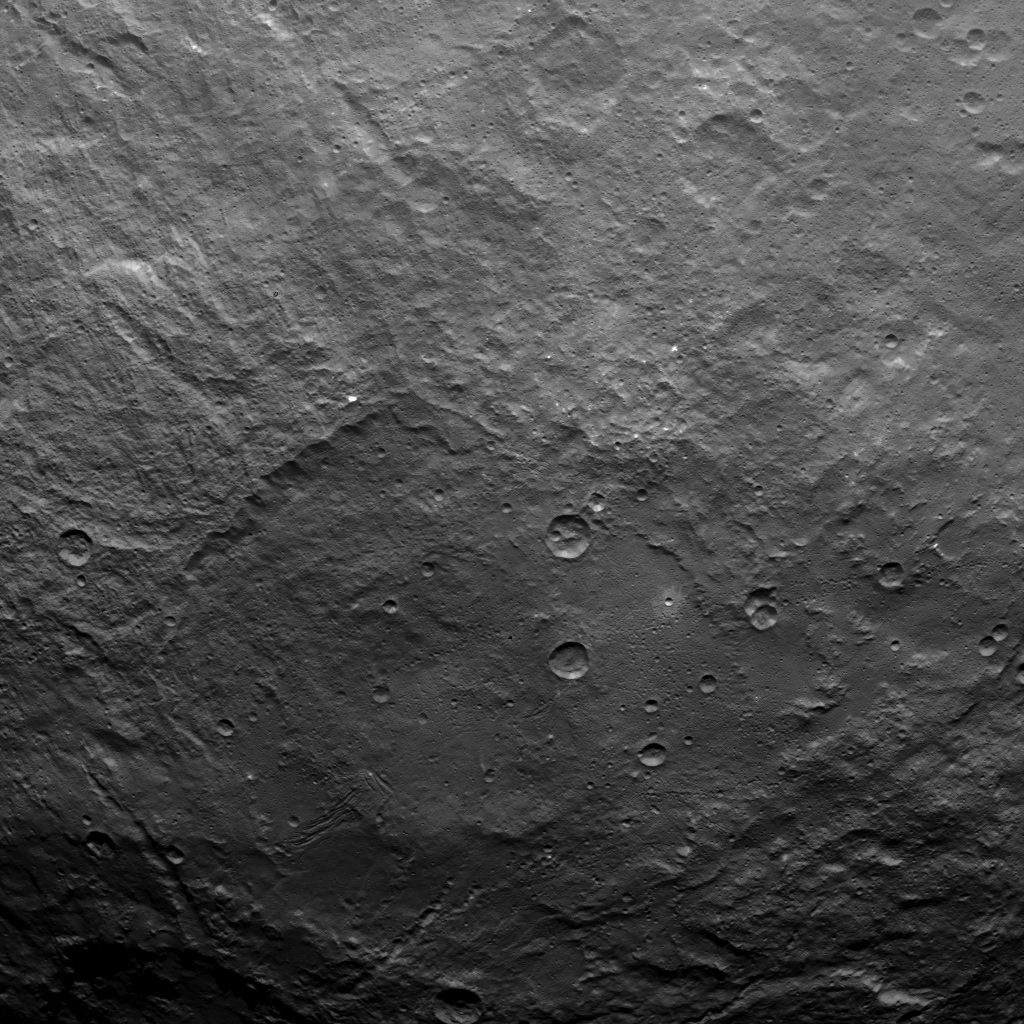

Dawn Survey Orbit Image 31

This image, taken by NASA’s Dawn spacecraft, shows dwarf planet Ceres from an altitude of 2,700 miles (4,400 kilometers). The image, with a resolution of 1,400 feet (410 meters) per pixel, was taken on June 25, 2015.

Dawn’s mission is managed by JPL for NASA’s Science Mission Directorate in Washington. Dawn is a project of the directorate’s Discovery Program, managed by NASA’s Marshall Space Flight Center in Huntsville, Alabama. UCLA is responsible for overall Dawn mission science. Orbital ATK, Inc., in Dulles, Virginia, designed and built the spacecraft. The German Aerospace Center, the Max Planck Institute for Solar System Research, the Italian Space Agency and the Italian National Astrophysical Institute are international partners on the mission team.

Credit: NASA/JPL-Caltech/UCLA/MPS/DLR/IDA